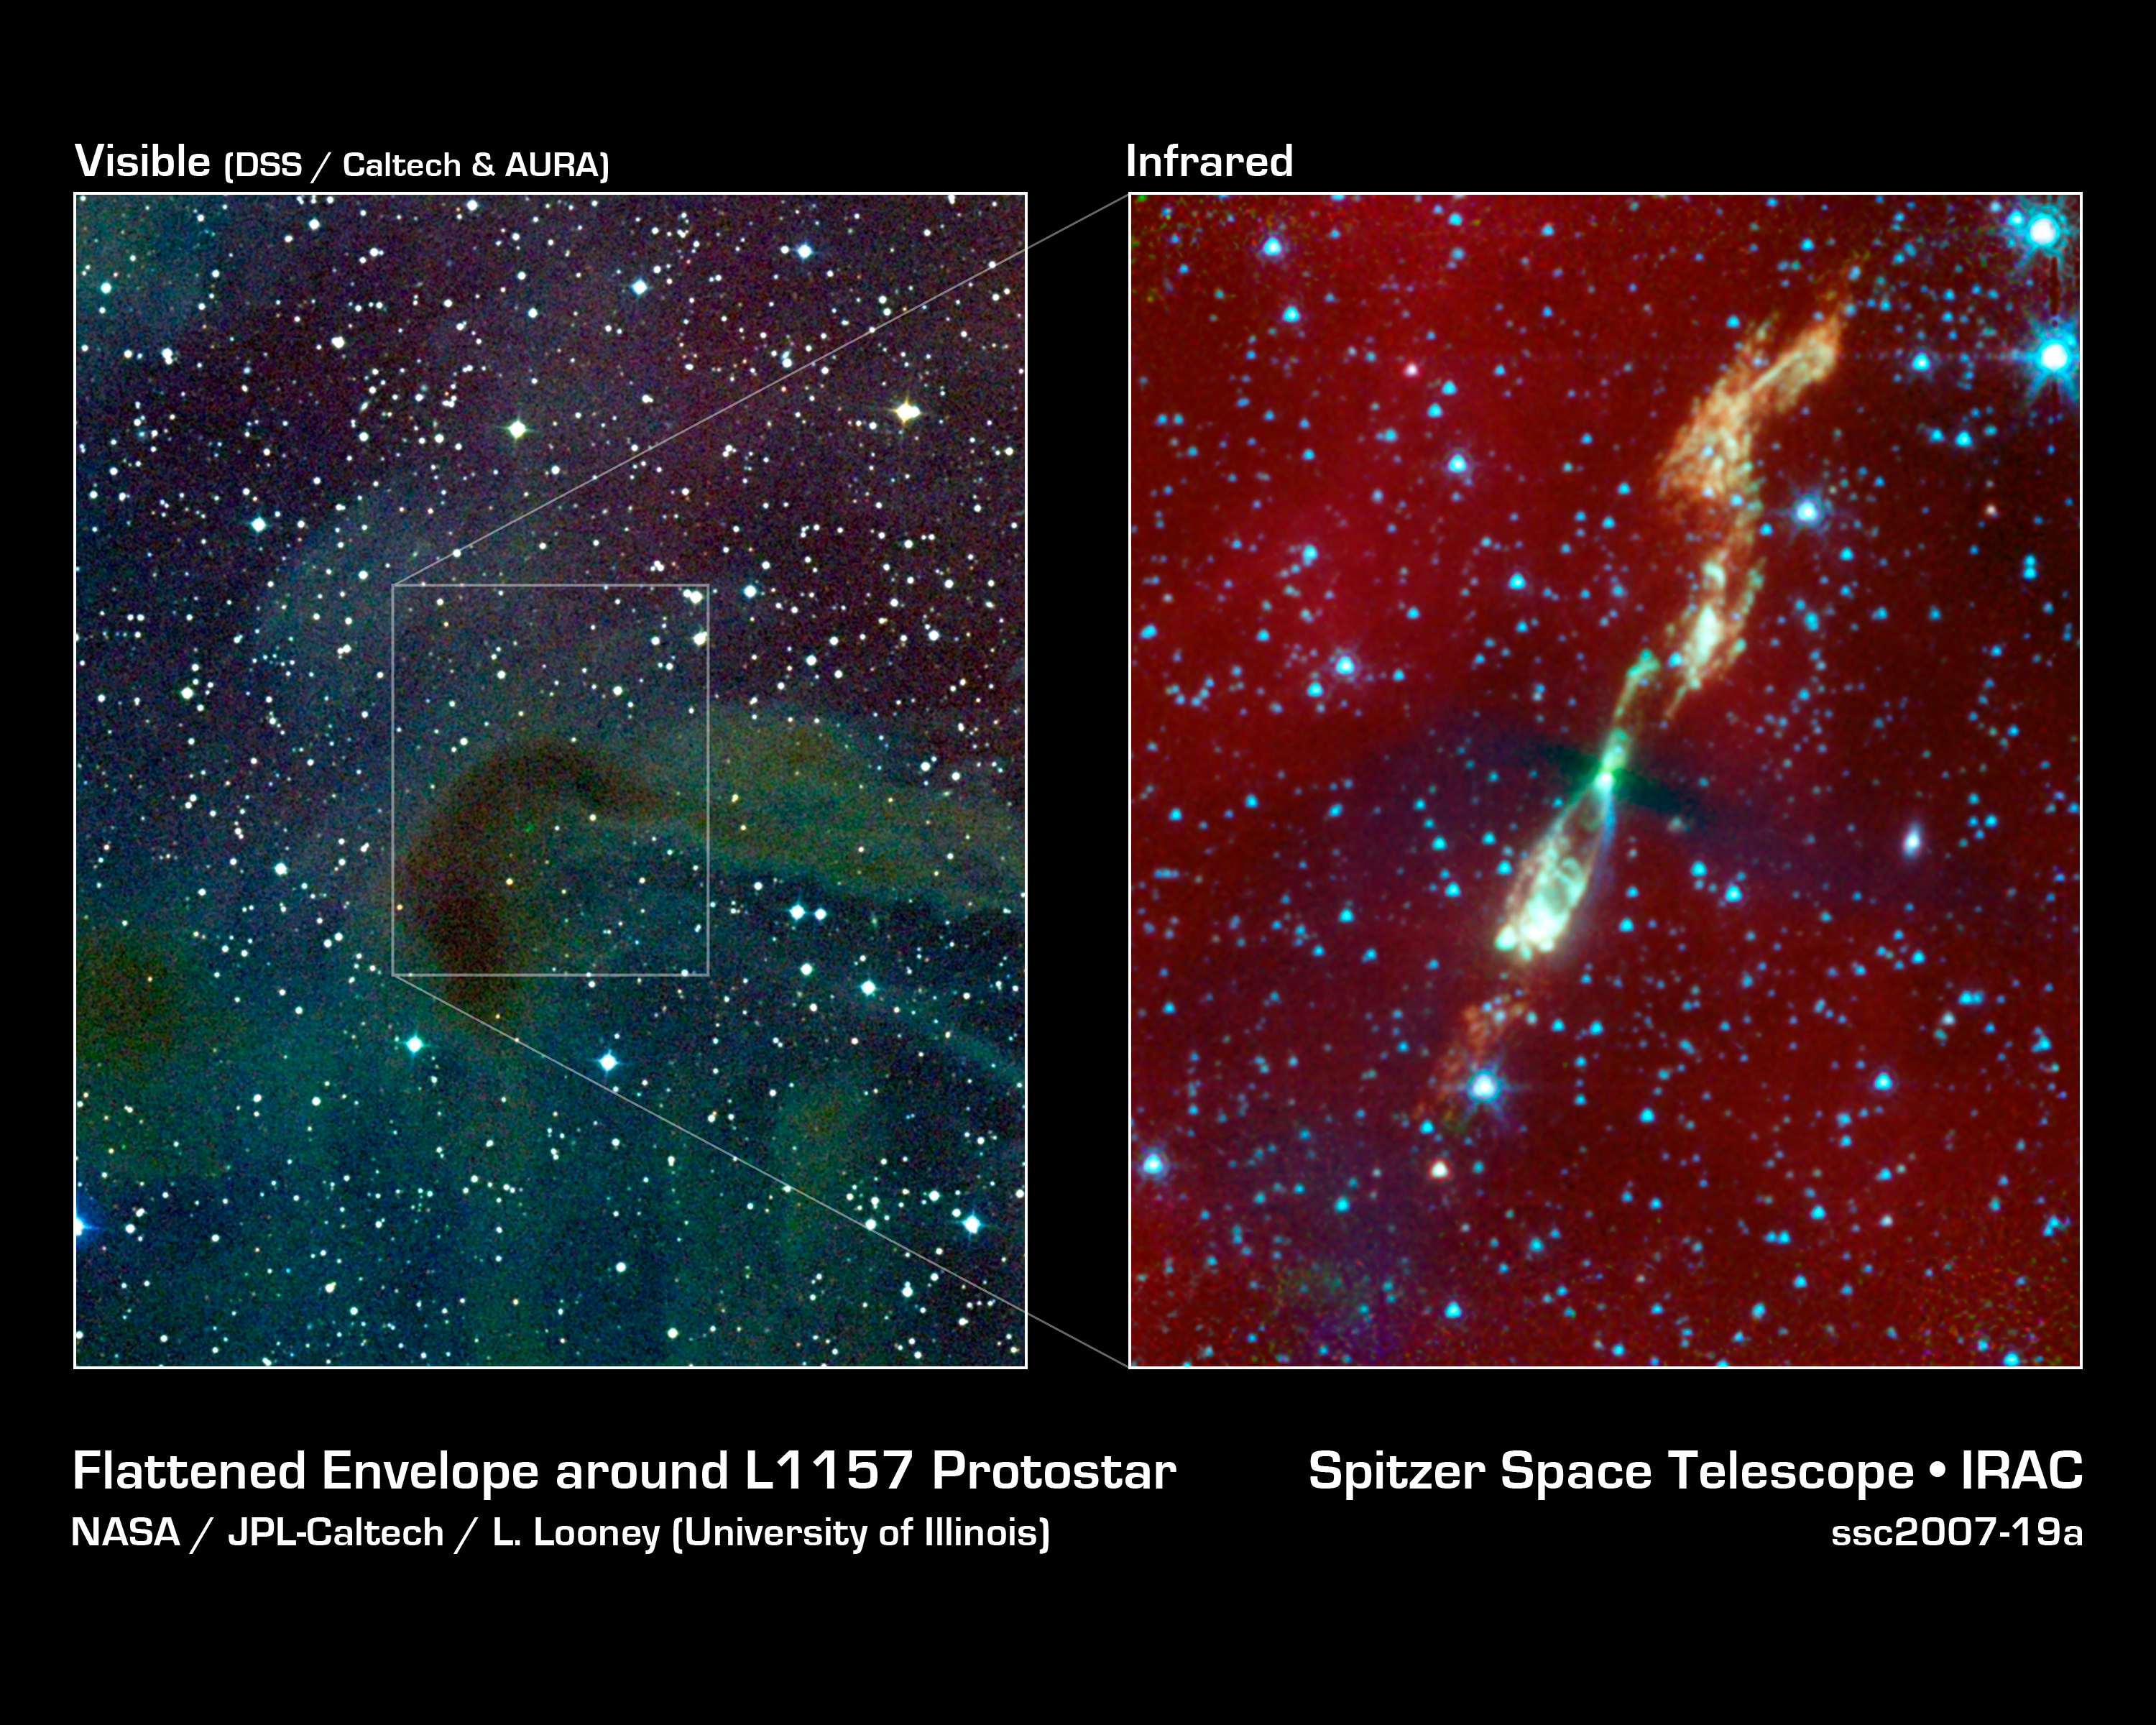

Spinning Top Star

A rare, infrared view of a developing star and its flaring jets taken by NASA's Spitzer Space Telescope (right) shows us what our own solar system might have looked like billions of years ago. In visible light, this star and its surrounding regions are completely hidden in darkness (left).

Stars form out of spinning clouds, or envelopes, of gas and dust. As the envelopes flatten and collapse, jets of gas stream outward and a swirling disk of planet-forming material takes shape around the forming star. Eventually, the envelope and jets disappear, leaving a newborn star with a suite of planets. This process takes millions of years.

The Spitzer image shows a developing sun-like star, called L1157, that is only thousands of years old (for comparison, our solar system is around 4.5 billion years old). Why is the young system only visible in infrared light? The answer has to do with the fact that stars are born in the darkest and dustiest corners of space, where little visible light can escape. But the heat, or infrared light, of an object can be detected through the dust.

In Spitzer's infrared view of L1157, the star itself is hidden but its envelope is visible in silhouette as a thick black bar. While Spitzer can peer through this region's dust, it cannot penetrate the envelope itself. Hence, the envelope appears black. The thickest part of the envelope can be seen as the black line crossing the giant jets. This L1157 portrait provides the first clear look at stellar envelope that has begun to flatten.

The color white shows the hottest parts of the jets, with temperatures around 100 degrees Celsius (212 degrees Fahrenheit). Most of the material in the jets, seen in orange, is roughly zero degrees on the Celsius and Fahrenheit scales.

The reddish haze all around the picture is dust. The white dots are other stars, mostly in the background.

L1157 is located 800 light-years away in the constellation Cepheus.

Credit: NASA/JPL-Caltech/UIUC & Caltech/SSC